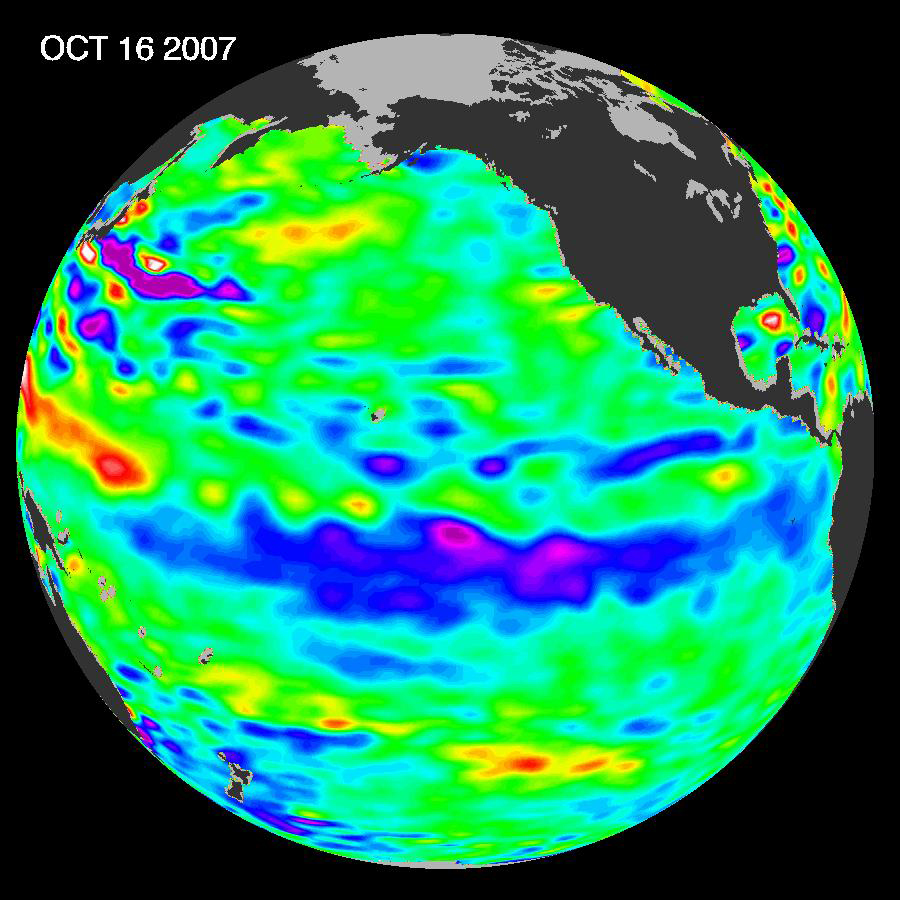

La Niña Persists

The tropical Pacific Ocean remains in the grips of a cool La Niña, as shown by new data of sea-level heights from mid-October of 2007, collected by the U.S-French Jason altimetric satellite. This La Niña, which has slowly strengthened for the past nine months, is indicated by the blue area in the center of the image along the equator. Blue indicates lower than normal sea level (cold water).

The new image is available at http://www.nasa.gov/vision/earth/lookingatearth/20071106.html.

“After eight very dry years on the Colorado River watershed and a record-breaking dry winter in Southern California in 2006-2007, the situation in the American Southwest is dangerously dry,” said oceanographer Bill Patzert of NASA’s Jet Propulsion Laboratory, Pasadena, Calif. “This La Niña could deepen the drought in the already parched Southwest and Southeast United States.”

Patzert and other scientists say La Niña contributed to the conditions that fueled Southern California’s recent deadly wildfires.

A La Niña situation often follows an El Niño episode and is essentially the opposite of an El Niño condition. During a La Niña, trade winds are stronger than normal, and the cold water that normally exists along the coast of South America extends to the central equatorial Pacific. A La Niña changes global weather patterns and is associated with less moisture in the air, resulting in less rain along the coasts of North and South America, the equator and in the far Western Pacific. Jason will continue to track this change in Pacific climate.

This image of the Pacific Ocean was produced using sea-surface height measurements taken by Jason. The image is based on the average of 10 days of data centered on October 16, 2007, compared to the long-term average of observations from 1993 through 2005. In the image, places where the Pacific sea surface height is higher (warmer) than normal are yellow and red, and places where the sea surface is lower (cooler) than normal are blue and purple. Green shows where conditions are near normal. Sea-surface height is an indicator of the heat content of the upper ocean.

The comings and goings of El Niño and La Niña are part of a longer evolving state of global climate, of which sea-surface height is a useful indicator. The Jason follow-on mission, Ocean Surface Topography Mission/Jason-2, is scheduled for launch next June and will extend the data record to a span of two decades.

NASA’s Jet Propulsion Laboratory manages the U.S. portion of the U.S./French Jason mission for NASA’s Science Mission Directorate, Washington, D.C. JPL is a division of the California Institute of Technology, Pasadena, Calif.

Credit: NASA/JPL Ocean Surface Topography Team